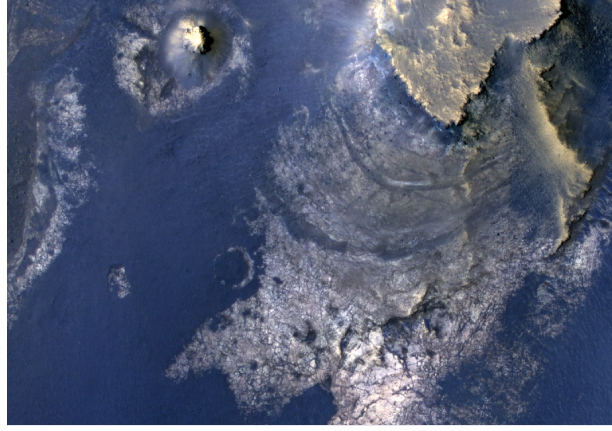

Layers with Carbonate Content Inside McLaughlin Crater on Mars

Figure 1

This view of layered rocks on the floor of McLaughlin Crater shows sedimentary rocks that contain spectroscopic evidence for minerals formed through interaction with water. The High Resolution Imaging Science Experiment (HiRISE) camera on NASA’s Mars Reconnaissance Orbiter recorded the image.

A combination of clues suggests this 1.4-mile-deep (2.2-kilometer-deep) crater once held a lake fed by groundwater. Part of the evidence is identification of clay and carbonate minerals within layers visible near the center of this image. The mineral identifications come from the Compact Reconnaissance Imaging Spectrometer for Mars (CRISM), also on the Mars Reconnaissance Orbiter.

The scene covers an area about one-third of a mile (about 550 meters) across, at 337.6 degrees east longitude, 21.9 degrees north latitude. North is up. Figure 1 indicates the location of layers bearing clay and carbonate minerals and includes a scale bar of 100 meters (328 feet).

HiRISE is one of six instruments on NASA’s Mars Reconnaissance Orbiter. The University of Arizona, Tucson, operates the orbiter’s HiRISE camera, which was built by Ball Aerospace & Technologies Corp., Boulder, Colo. NASA’s Jet Propulsion Laboratory, a division of the California Institute of Technology in Pasadena, manages the Mars Reconnaissance Orbiter Project for NASA’s Science Mission Directorate, Washington. Lockheed Martin Space Systems, Denver, built the spacecraft.

Credit: NASA/JPL-Caltech/Univ. of Arizona